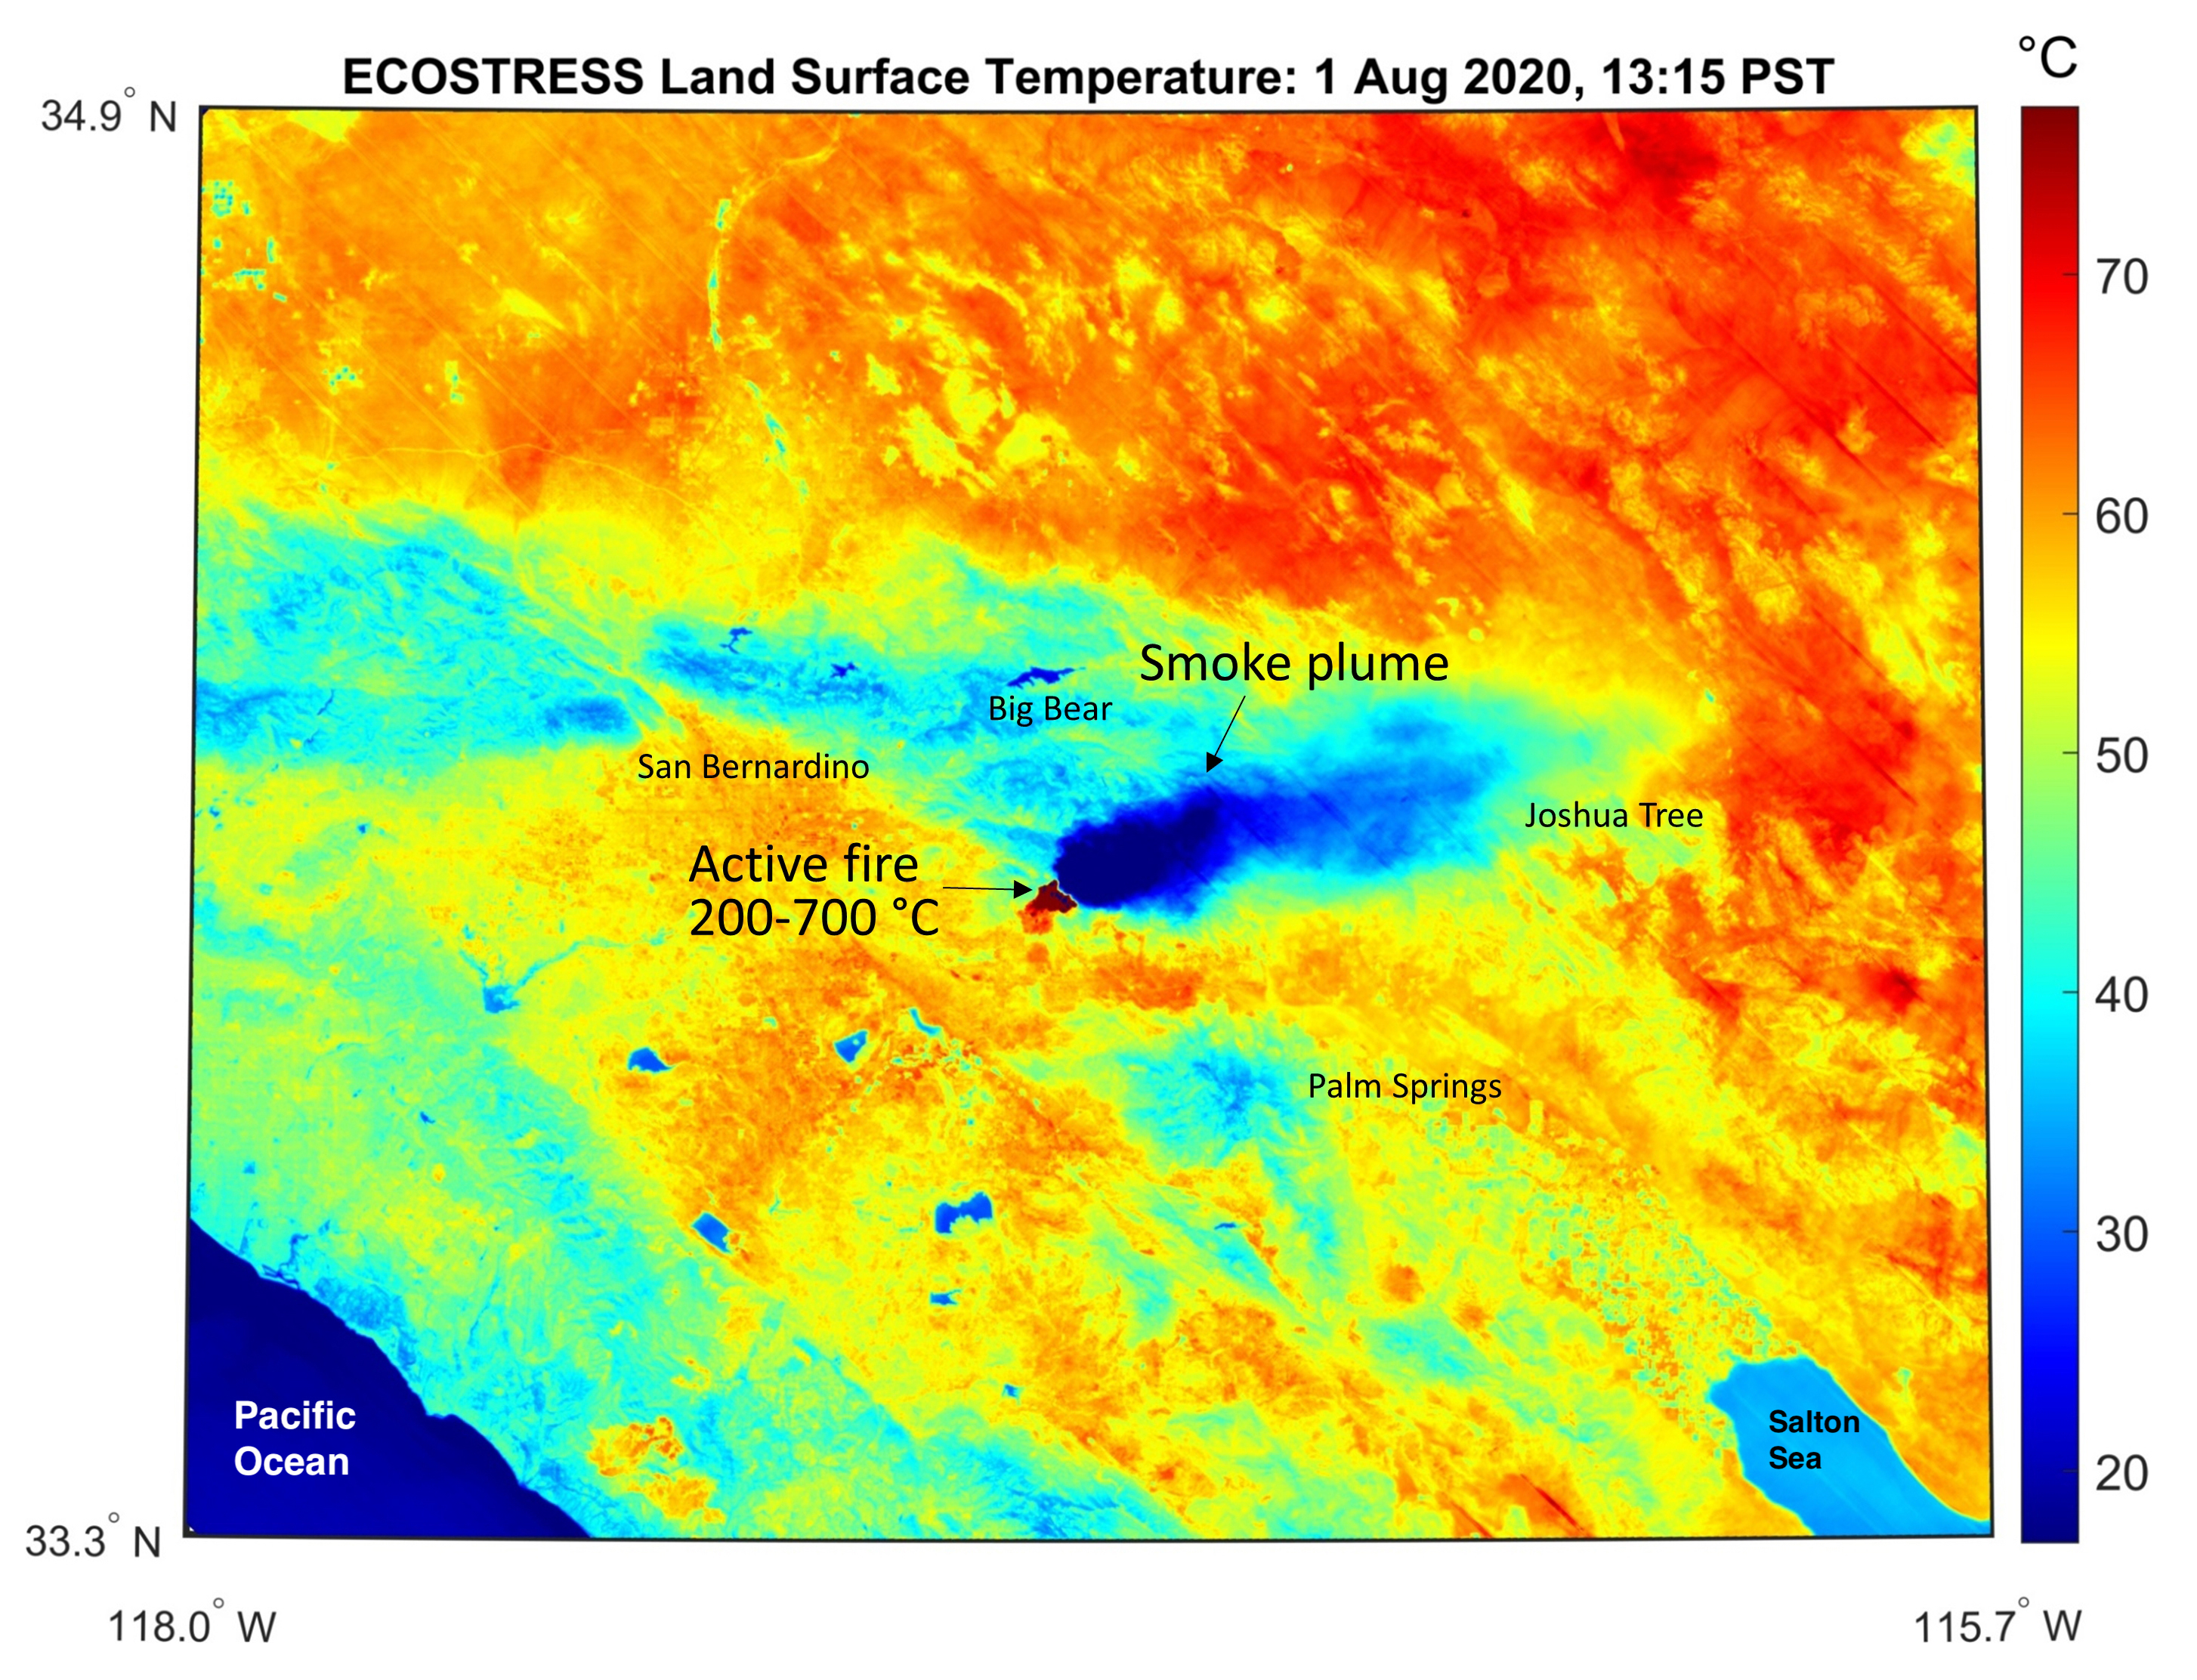

ECOSTRESS Gauges the Apple Fire’s Temperature From Space

This temperature map shows the stressed and dry vegetation surrounding the Apple fire in Southern California on Aug. 1, 2020. The observation was made possible by NASA’s Ecosystem Spaceborne Thermal Radiometer Experiment on Space Station (ECOSTRESS) that measured the temperature of the burn area and tracked the dark smoke plume drifting east from California to Arizona.

ECOSTRESS collected this data when the space station passed over the region at about 1:15 p.m. PST on Saturday, Aug. 1, 2020, when the burn area was approximately 4,000 acres in size. Black smoke can be seen drifting east and over Joshua Tree National Park in the Mojave Desert. With a resolution of about 77 by 77 yards (70 by 70 meters), the image enables surface-temperature conditions down to the size of a football field to be studied.

In the active burn area, temperatures of between 390-1290 F (200-700 C) were recorded, and in one pixel in the ECOSTRESS image of the burn zone, a peak temperature of 1387 F (753 C) was detected.

Tasked with detecting plant water use and stress, ECOSTRESS measures the temperature of plants as they heat up when they run out of water. But it can also measure and track heat-related phenomena like fires, heat waves, and volcanoes.

The ECOSTRESS mission launched to the space station on June 29, 2018. NASA’s Jet Propulsion Laboratory, a division of Caltech in Pasadena, California, built and manages the mission for the Earth Science Division in the Science Mission Directorate at NASA Headquarters in Washington. ECOSTRESS is an Earth Venture Instrument mission; the program is managed by NASA’s Earth System Science Pathfinder program at NASA’s Langley Research Center in Hampton, Virginia.

Credit: NASA/JPL-Caltech